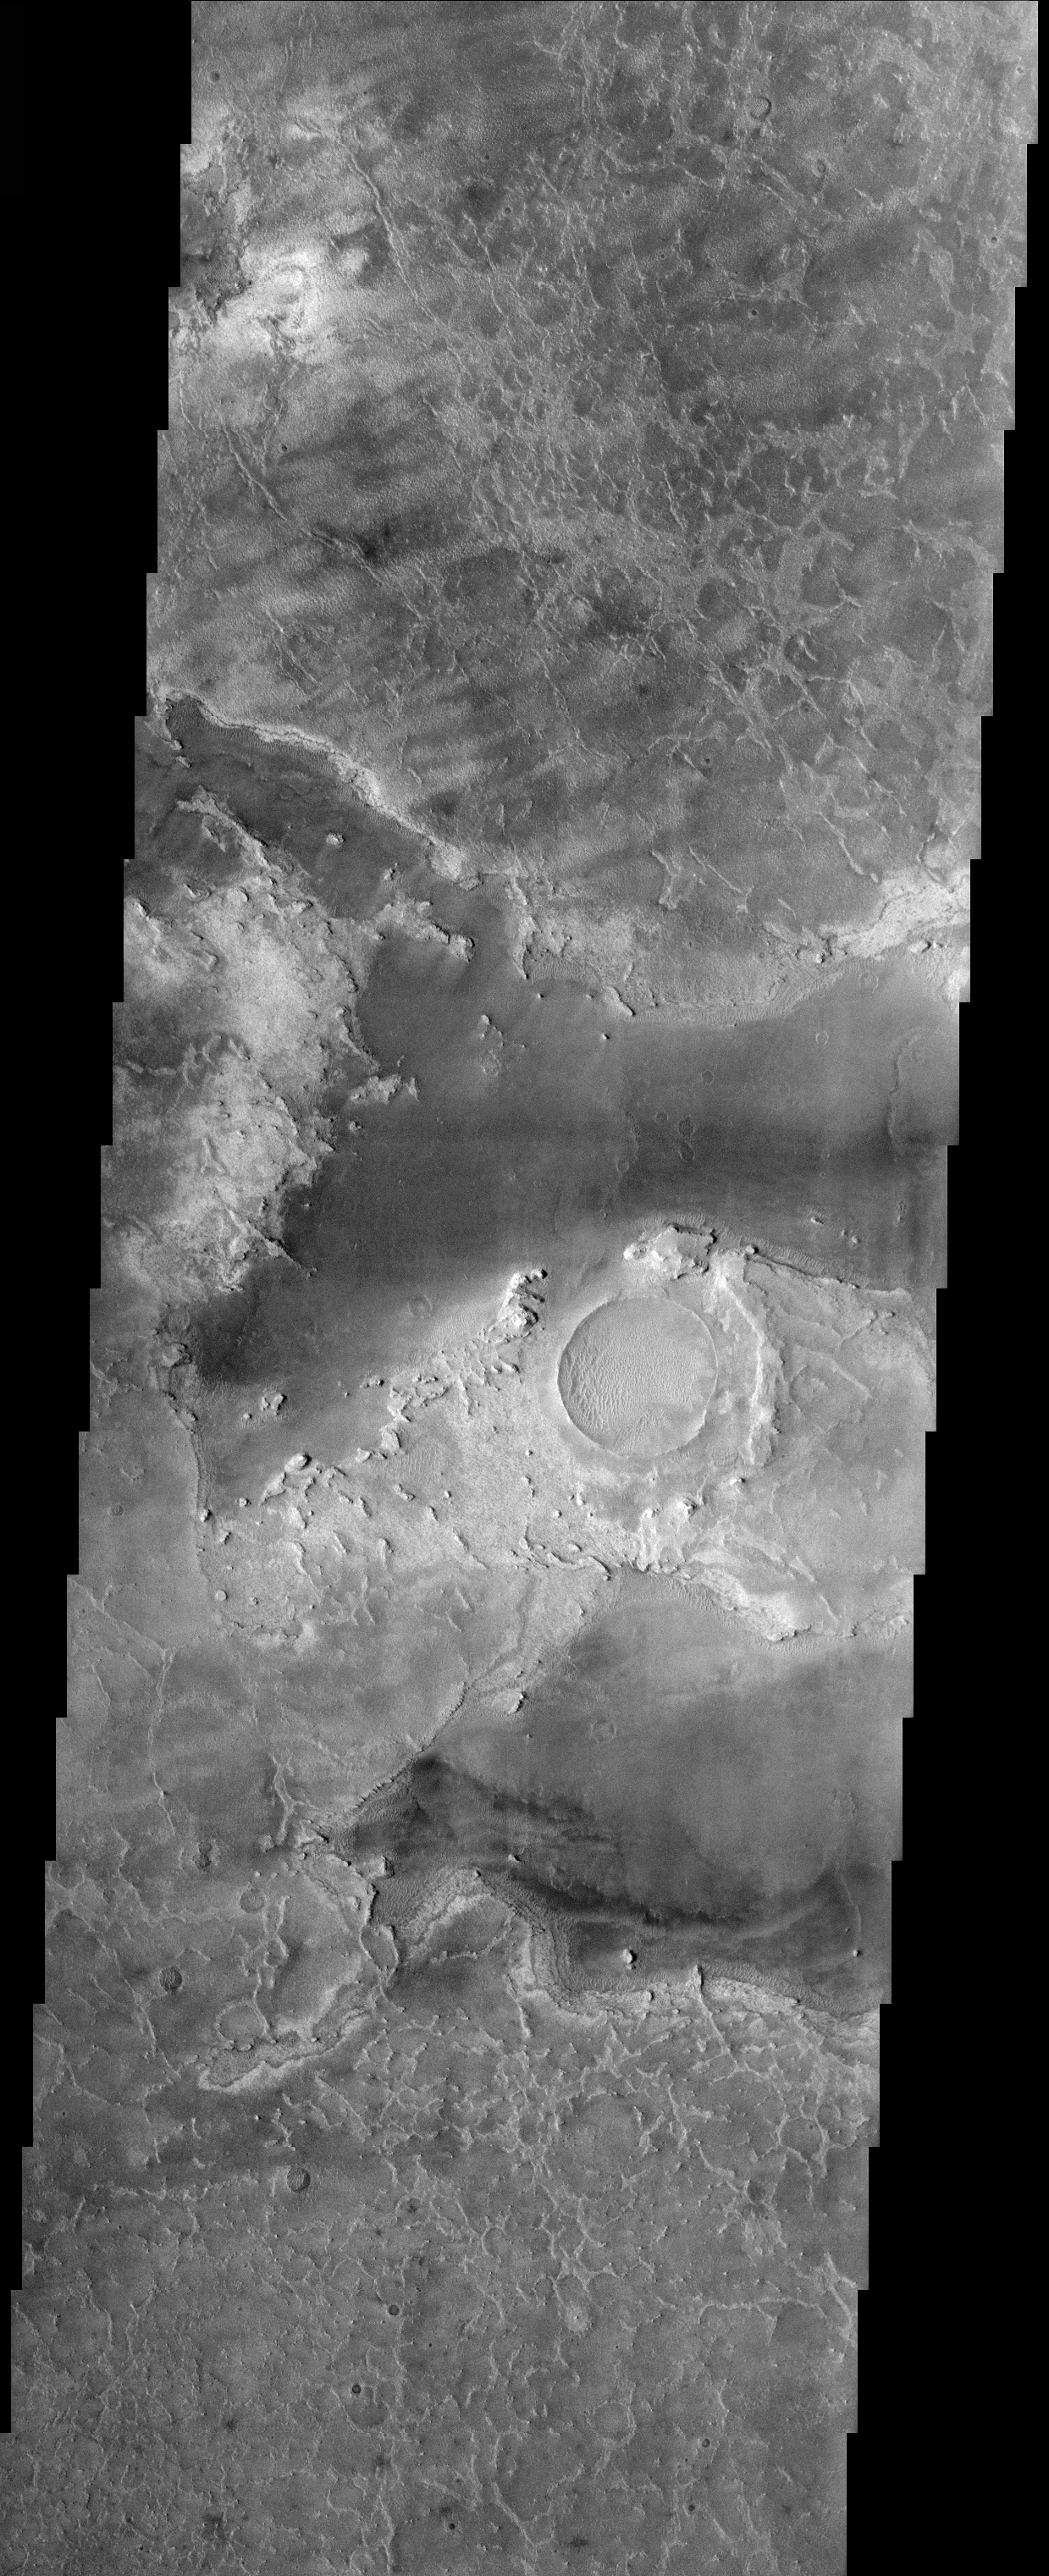

THEMIS Images as Art #25

Released 5 March 2004

Humanity is a very visual species. We rely on our eyes to tell us what is going on in the world around us. Put any image in front of a person and that person will examine the picture looking for anything familiar. Even if the examiner has no idea what he/she is looking at in a picture, he/she will still be able to make a statement about the picture, usually preceded by the words “it looks like…” The image above is part of the surface of Mars, but is presented for its artistic value rather than its scientific value. When first viewed, this image solicited a statement that “it looks like…” something seen in everyday life.

And with this departing guppy, we bid farewell to the THEMIS Images as Art series.

Note: this THEMIS visual image has not been radiometrically nor geometrically calibrated for this preliminary release. An empirical correction has been performed to remove instrumental effects. A linear shift has been applied in the cross-track and down-track direction to approximate spacecraft and planetary motion. Fully calibrated and geometrically projected images will be released through the Planetary Data System in accordance with Project policies at a later time.

NASA’s Jet Propulsion Laboratory manages the 2001 Mars Odyssey mission for NASA’s Office of Space Science, Washington, D.C. The Thermal Emission Imaging System (THEMIS) was developed by Arizona State University, Tempe, in collaboration with Raytheon Santa Barbara Remote Sensing. The THEMIS investigation is led by Dr. Philip Christensen at Arizona State University. Lockheed Martin Astronautics, Denver, is the prime contractor for the Odyssey project, and developed and built the orbiter. Mission operations are conducted jointly from Lockheed Martin and from JPL, a division of the California Institute of Technology in Pasadena.

Credit: NASA/JPL/Arizona State University